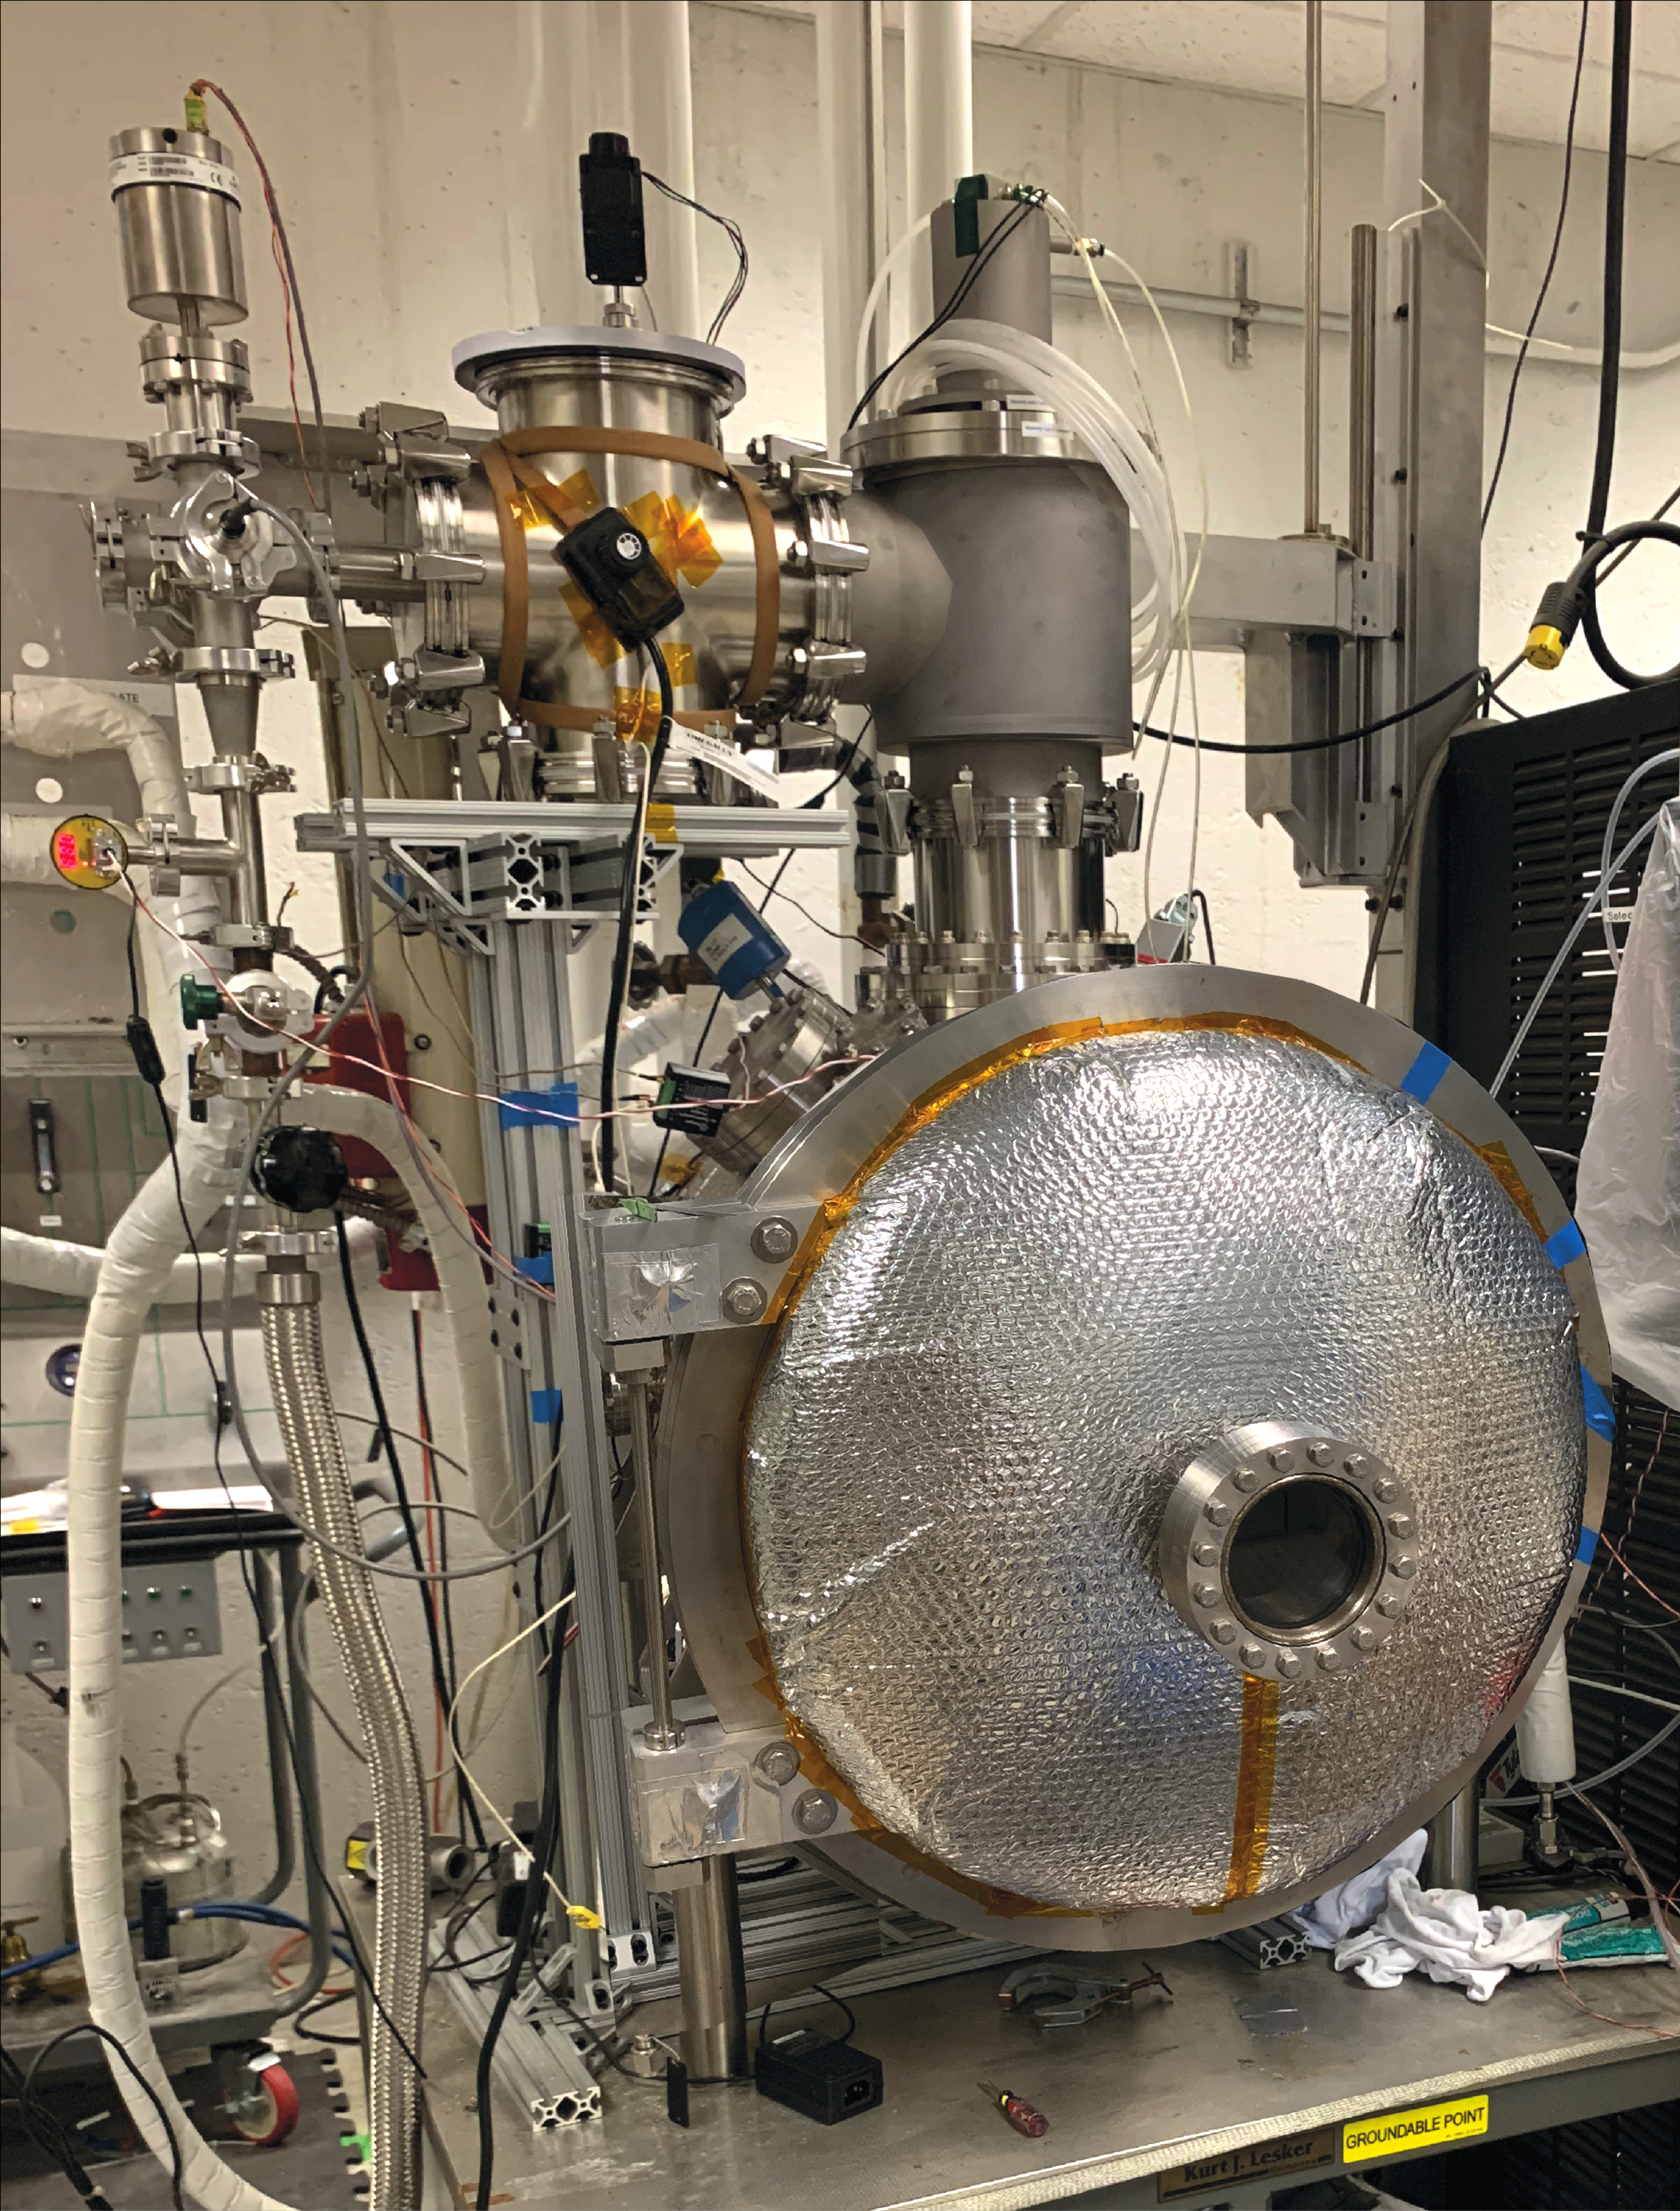

Using JPL’s DUSTIE Planetary Simulation Chamber to Mimic Vesta

To simulate conditions on the giant asteroid Vesta that would occur after meteoroids strike the surface for a study published in October 2024, scientists used the Dirty Under-vacuum Simulation Testbed for Icy Environments, or DUSTIE, at NASA’s Jet Propulsion Laboratory in Southern California. They were exploring the potential origins of deep channels, or gullies, on the surface of Vesta, which lies in the main asteroid belt between Mars and Jupiter. By rapidly reducing the air pressure surrounding samples of liquid, they mimicked the environment around fluid that comes to the surface.

Exposed to vacuum conditions, pure water froze instantly. But salty fluids hung around longer, continuing to flow before freezing.

Credit: NASA/JPL-Caltech